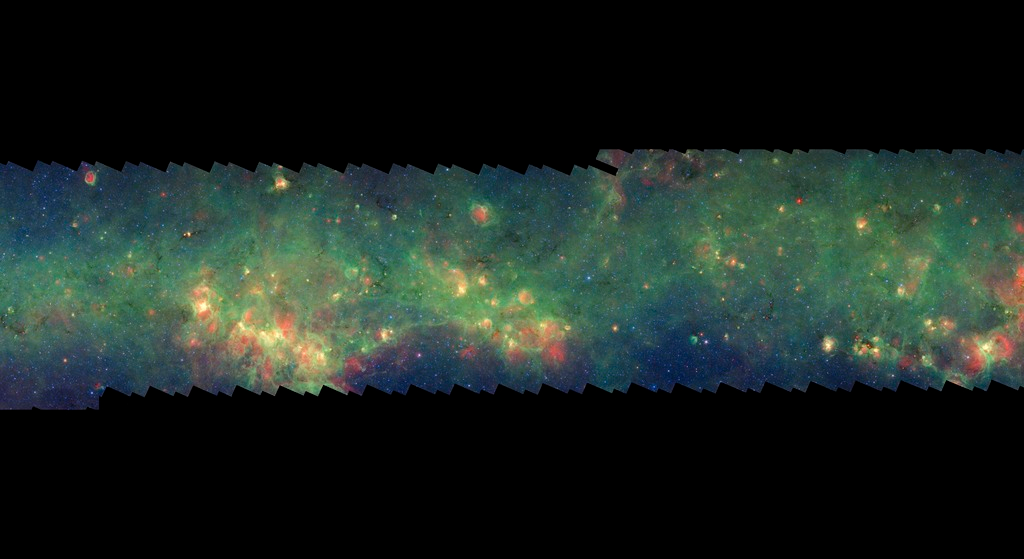

GLIMPSE-MIPSGAL Milky Way 12

This is one segment of an infrared portrait of dust and stars radiating in the inner Milky Way. More than 800,000 frames from NASA's Spitzer Space Telescope were stitched together to create the full image, capturing more than 50 percent of our entire galaxy.

As inhabitants of a flat galactic disk, Earth and its solar system have an edge-on view of their host galaxy, like looking at a glass dish from its edge. From our perspective, most of the galaxy is condensed into a blurry narrow band of light that stretches completely around the sky, also known as the galactic plane.

This segment extends through the constellation Norma. The flat band of green running through this region is mostly dust in the distant disk of the Milky Way galaxy. The brightening towards the right edge corresponds to our sightline down the Norma spiral arm. In visible light the foreground dust renders this area nearly featureless and dark with only a scattering of nearby stars.

The swaths of green represent organic molecules, called polycyclic aromatic hydrocarbons, which are illuminated by light from nearby star formation, while the thermal emission, or heat, from warm dust is rendered in red. Star-forming regions appear as swirls of red and yellow, where the warm dust overlaps with the glowing organic molecules. The blue specks sprinkled throughout the photograph are Milky Way stars.

This survey segment spans galactic longitudes of 327.0 to 335.2 degrees and is centered at a galactic latitude of 0 degrees. It covers about two vertical degrees of the galactic plane.

This is a three-color composite that shows infrared observations from two Spitzer instruments. Blue represents 3.6-micron light and green shows light of 8 microns, both captured by Spitzer's infrared array camera. Red is 24-micron light detected by Spitzer's multiband imaging photometer. This combines observations from the Galactic Legacy Infrared Mid-Plane Survey Extraordinaire (GLIMPSE) and MIPSGAL projects.

Credit: NASA/JPL-Caltech/Univ. of Wisconsin